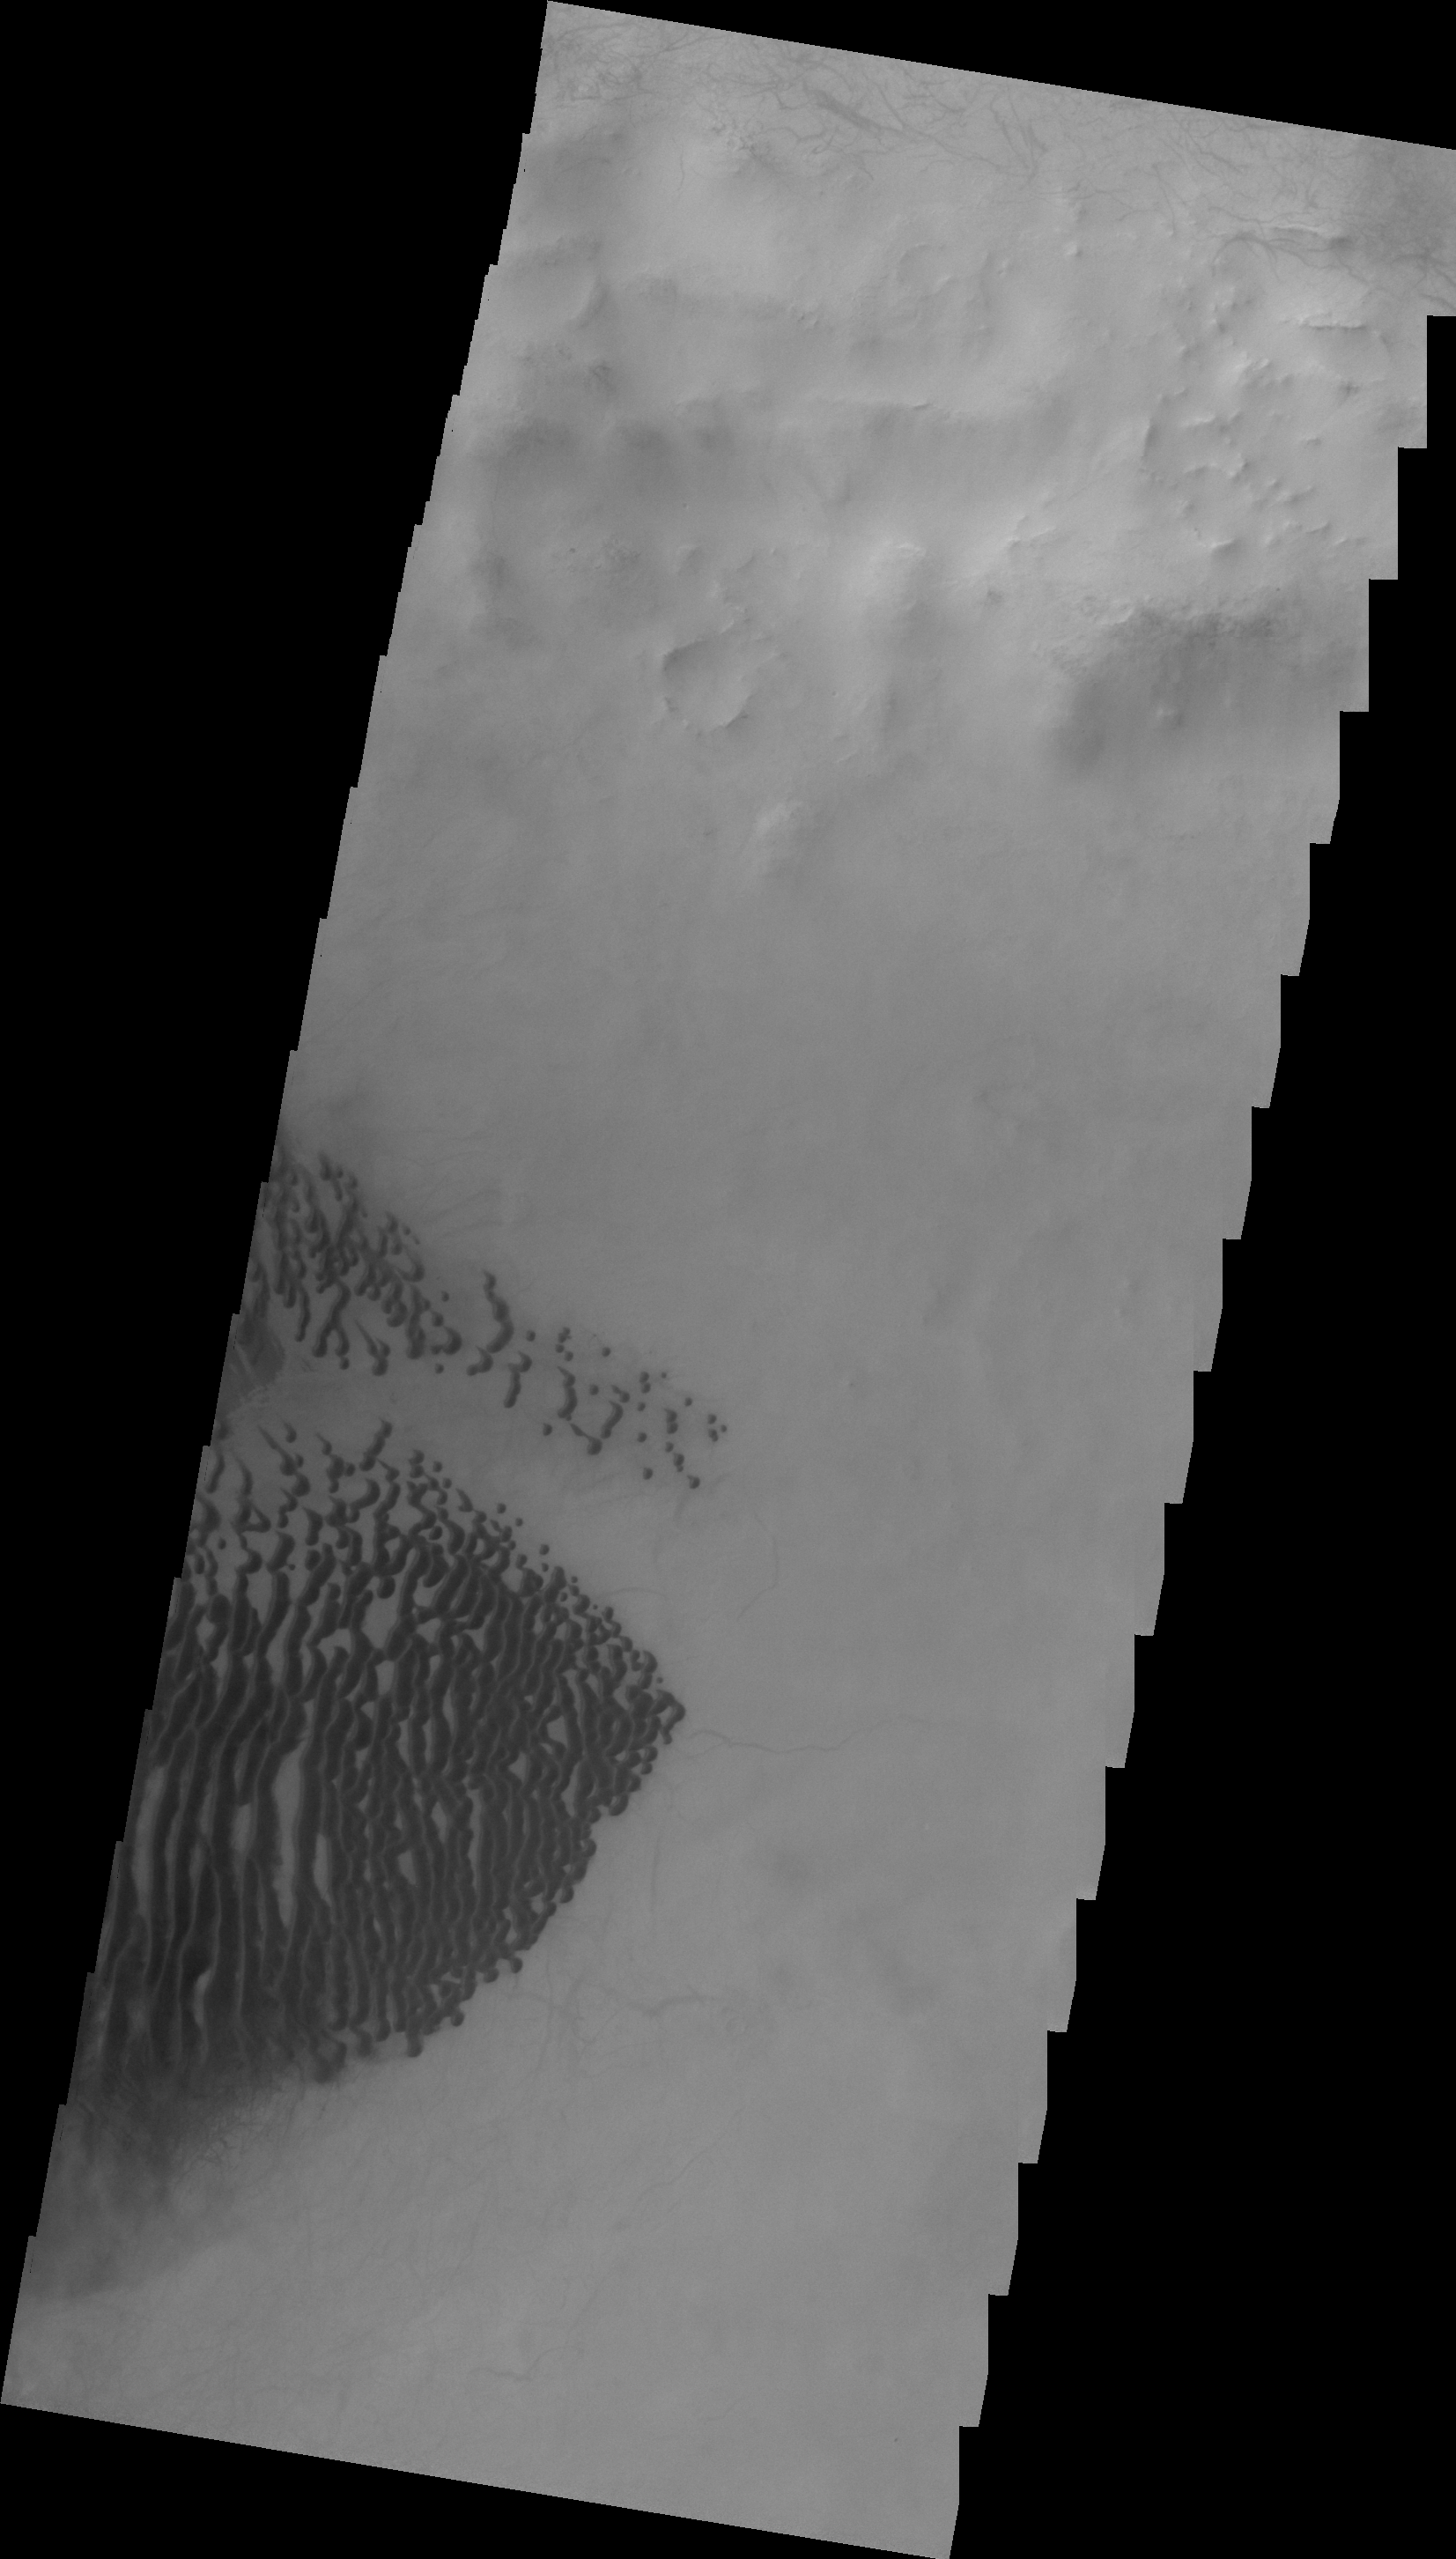

Lamont Crater

This VIS image shows dark dunes on the floor of Lamont Crater.

Image information: VIS instrument. Latitude -58.0N, Longitude 246.6E. 20 meter/pixel resolution.

Please see the THEMIS Data Citation Note for details on crediting THEMIS images.

Note: this THEMIS visual image has not been radiometrically nor geometrically calibrated for this preliminary release. An empirical correction has been performed to remove instrumental effects. A linear shift has been applied in the cross-track and down-track direction to approximate spacecraft and planetary motion. Fully calibrated and geometrically projected images will be released through the Planetary Data System in accordance with Project policies at a later time.

NASA’s Jet Propulsion Laboratory manages the 2001 Mars Odyssey mission for NASA’s Office of Space Science, Washington, D.C. The Thermal Emission Imaging System (THEMIS) was developed by Arizona State University, Tempe, in collaboration with Raytheon Santa Barbara Remote Sensing. The THEMIS investigation is led by Dr. Philip Christensen at Arizona State University. Lockheed Martin Astronautics, Denver, is the prime contractor for the Odyssey project, and developed and built the orbiter. Mission operations are conducted jointly from Lockheed Martin and from JPL, a division of the California Institute of Technology in Pasadena.

Credit: NASA/JPL/ASU